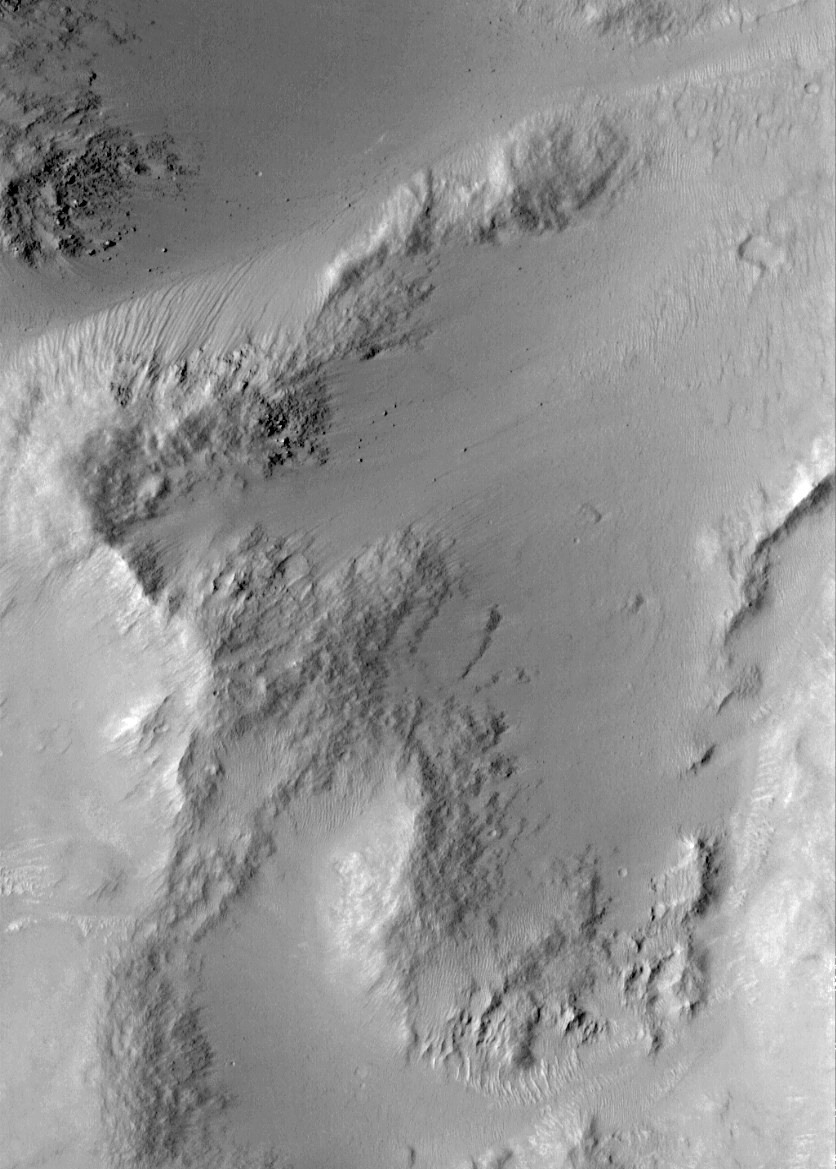

A Typical Martian Scene: Boulders and Slopes in a Crater in Aeolis

The Mars Orbiter Camera (MOC) was designed to be able to see objects the size of automobiles and small buildings on the martian surface. Of course, the Mars Global Surveyor science teams do not expect to find buildings and automobiles…but boulders, instead. These pictures show a typical MOC scene in the martian equatorial cratered highlands. The picture on the left (above) is a MOC wide angle context frame, showing the location of the high resolution image on the right. The high resolution image exhibits slopes and valleys that occur within an ancient impact crater that is about 33 kilometers (20.5 miles) across, located at 6.5°S, 218.8°W in the Aeolis region of Mars.

The high resolution view shows smooth, mantled surfaces, as well as bare, rocky surfaces. The bare surfaces are typically located on slopes. Small rounded knobs — particularly in the upper left corner of the image — are boulders. A few boulders have rolled down the slopes and are deposited in the valleys. The high resolution image covers a very small area — only 3 km wide by 4.2 km tall (1.9 miles by 2.6 miles). Both images were obtained at the same time, and both are illuminated by sunlight from the left. North is toward the upper right.

Malin Space Science Systems and the California Institute of Technology built the MOC using spare hardware from the Mars Observer mission. MSSS operates the camera from its facilities in San Diego, CA. The Jet Propulsion Laboratory’s Mars Surveyor Operations Project operates the Mars Global Surveyor spacecraft with its industrial partner, Lockheed Martin Astronautics, from facilities in Pasadena, CA and Denver, CO.

Credit: NASA/JPL/MSSS